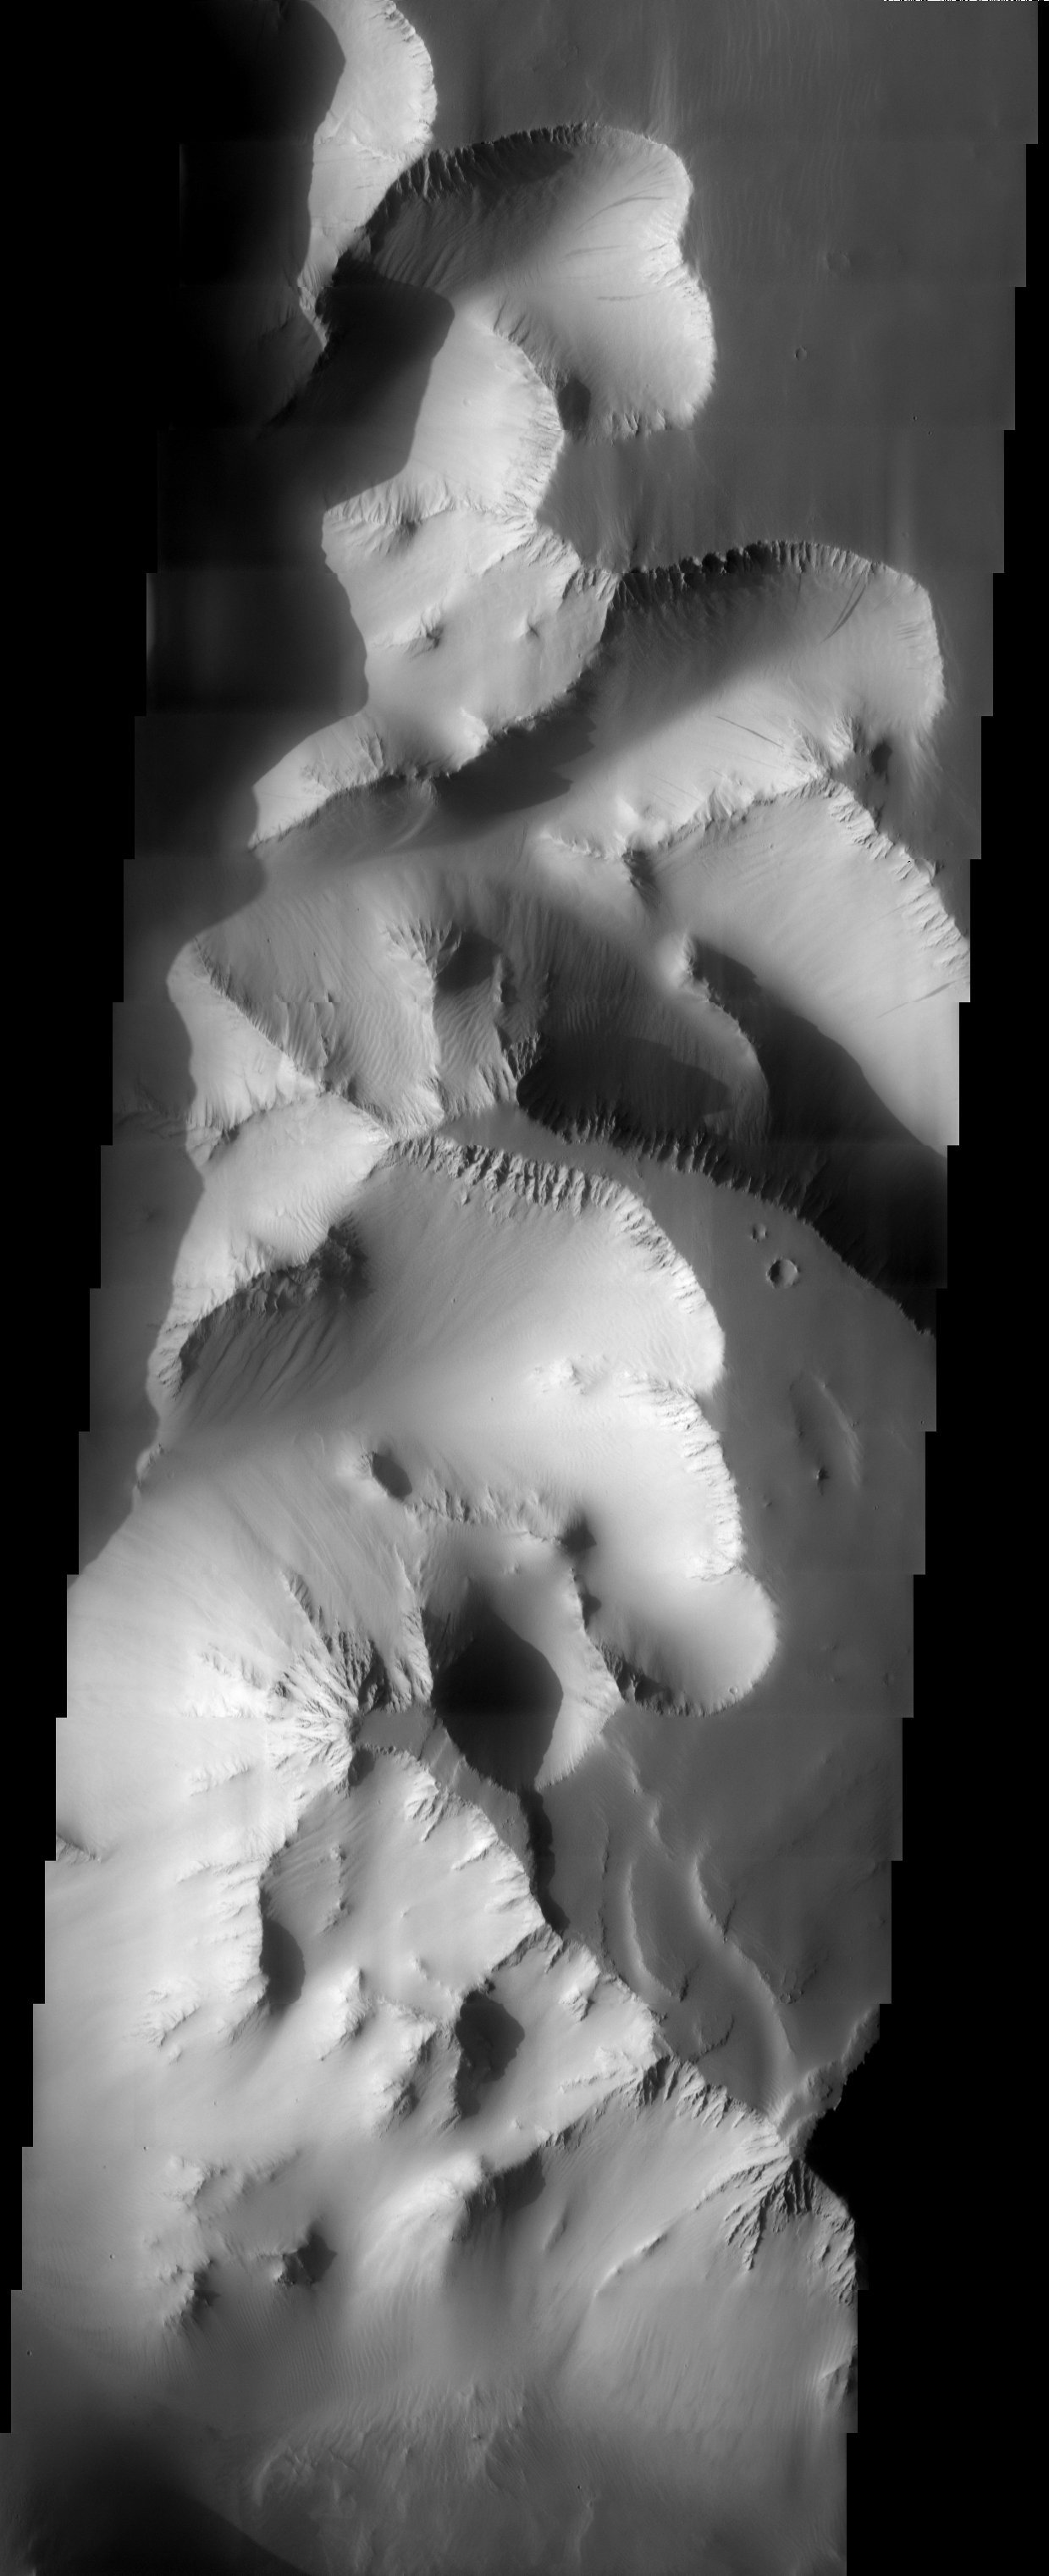

Canyon Walls

3D Projection onto MOLA data

Released 13 June 2003The high canyon walls of Valles Marineris make for a striking 3-D THEMIS image. Geologic materials that are more resistant to erosion produce cliff forming units while landslides and streaks are observed on slope units. Several dust avalanches are observed in the top of the image.

Image information: VIS instrument. Latitude -4.6, Longitude 268.4 East (91.6 West). 19 meter/pixel resolution.

Note: this THEMIS visual image has not been radiometrically nor geometrically calibrated for this preliminary release. An empirical correction has been performed to remove instrumental effects. A linear shift has been applied in the cross-track and down-track direction to approximate spacecraft and planetary motion. Fully calibrated and geometrically projected images will be released through the Planetary Data System in accordance with Project policies at a later time.

NASA’s Jet Propulsion Laboratory manages the 2001 Mars Odyssey mission for NASA’s Office of Space Science, Washington, D.C. The Thermal Emission Imaging System (THEMIS) was developed by Arizona State University, Tempe, in collaboration with Raytheon Santa Barbara Remote Sensing. The THEMIS investigation is led by Dr. Philip Christensen at Arizona State University. Lockheed Martin Astronautics, Denver, is the prime contractor for the Odyssey project, and developed and built the orbiter. Mission operations are conducted jointly from Lockheed Martin and from JPL, a division of the California Institute of Technology in Pasadena.

Credit: NASA/JPL/Arizona State University